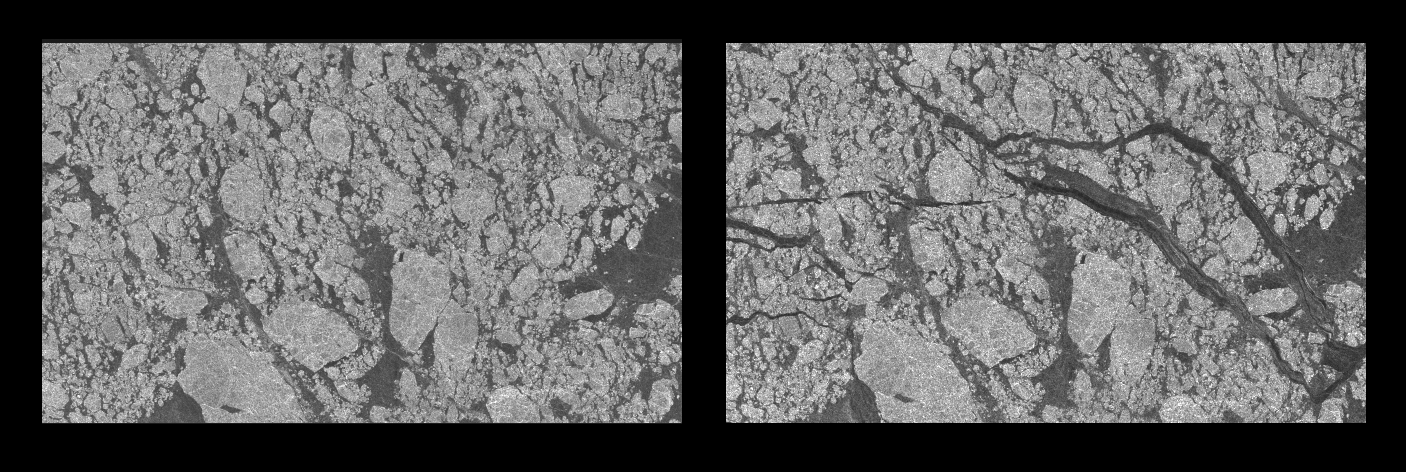

Comparative Views of Arctic Sea Ice Growth

NASA researchers have new [sic] insights into the mysteries of Arctic sea ice, thanks to the unique abilities of Canada’s Radarsat satellite. The Arctic is the smallest of the world’s four oceans, but it may play a large role in helping scientists monitor Earth’s climate shifts.

Using Radarsat’s special sensors to take images at night and to peer through clouds, NASA researchers can now see the complete ice cover of the Arctic. This allows tracking of any shifts and changes, in unprecedented detail, over the course of an entire winter. The radar-generated, high-resolution images are up to 100 times better than those taken by previous satellites.

The two images above are separated by nine days (earlier image on the left). Both images represent an area (approximately 96 by 128 kilometers; 60 by 80 miles) located in the Baufort Sea, north of the Alaskan coast. The brighter features are older thicker ice and the darker areas show young, recently formed ice. Within the nine-day span, large and extensive cracks in the ice cover have formed due to ice movement. These cracks expose the open ocean to the cold, frigid atmosphere where sea ice grows rapidly and thickens.

Using this new information, scientists at NASA’s Jet Propulsion Laboratory (JPL), Pasadena, Calif., can generate comprehensive maps of Arctic sea ice thickness for the first time. “Before we knew only the extent of the ice cover,” said Dr. Ronald Kwok, JPL principal investigator of a project called Sea Ice Thickness Derived From High Resolution Radar Imagery. “We also knew that the sea ice extent had decreased over the last 20 years, but we knew very little about ice thickness.”

“Since sea ice is very thin, about 3 meters (10 feet) or less,”Kwok explained, “it is very sensitive to climate change.”

Until now, observations of polar sea ice thickness have been available for specific areas, but not for the entire polar region.

The new [sic] radar mapping technique has also given scientists a close look at how the sea ice cover grows and contorts over time. “Using this new data set, we have the first estimates of how much ice has been produced and where it formed during the winter. We have never been able to do this before,” said Kwok. “Through our radar maps of the Arctic Ocean, we can actually see ice breaking apart and thin ice growth in the new openings.”

RADARSAT gives researchers a piece of the overall puzzle every three days by creating a complete image of the Arctic. NASA scientists then put those puzzle pieces together to create a time-lapsed view of this remote and inhospitable region. So far, they have processed one season’s worth of images.

“We can see large cracks in the ice cover, where most ice grows,” said Kwok. “These cracks are much longer than previously thought, some as long as 2,000 kilometers (1,200 miles),” Kwok continued. “If the ice is thinning due to warming, we’ll expect to see more of these long cracks over the Arctic Ocean.”

Scientists believe this is one of the most significant breakthroughs in the last two decades of ice research. “We are now in a position to better understand the sea ice cover and the role of the Arctic Ocean in global climate change,” said Kwok.

Radar can see through clouds and any kind of weather system, day or night, and as the Arctic regions are usually cloud-covered and subject to long, dark winters, radar is proving to be extremely useful. However, compiling these data into extremely detailed pictures of the Arctic is a challenging task.

“This is truly a major innovation in terms of the quantities of data being processed and the novelty of the methods being used,” said Verne Kaupp, director of the Alaska SAR Facility at the University of Alaska, Fairbanks.

The mission is a joint project between JPL, the Alaska SAR Facility, and the Canadian Space Agency. Launched by NASA in 1995, the Radarsat satellite is operated by the Canadian Space Agency. JPL manages the Sea Ice Thickness Derived From High Resolution Radar Imagery project for NASA’s Earth Science Enterprise, Washington, DC. The Earth Science Enterprise is dedicated to studying how natural and human-induced changes affect our global environment.

Credit: NASA/JPL/ASF